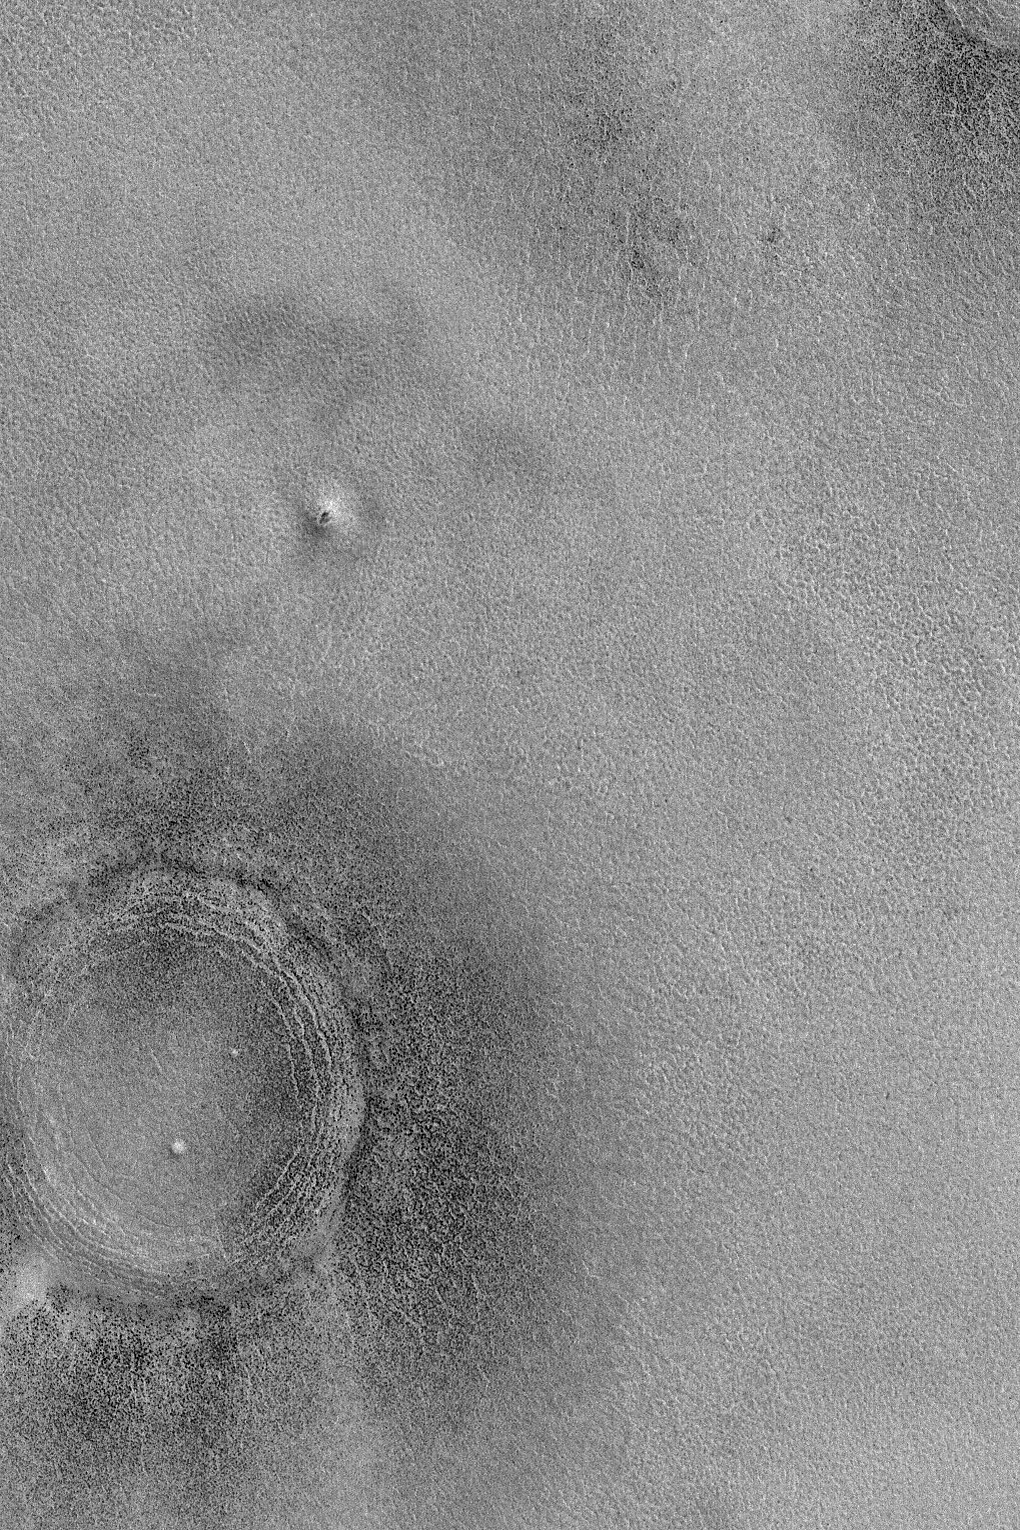

Northern Plains “Crater”

10 December 2004
The lower left (southwest) corner of this Mars Global Surveyor (MGS) Mars Orbiter Camera (MOC) image shows the location of a somewhat filled and buried meteor impact crater on the northern plains of Mars. The dark dots are boulders. A portion of a similar feature is seen in the upper right (northeast) corner of the image. This picture, showing landforms (including the odd mound north/northeast of the crater) that are typical of the martian northern lowland plains, was obtained as part of the MGS MOC effort to support the search for a landing site for the Phoenix Mars Scout lander. Phoenix will launch in 2007 and land on the northern plains in 2008. This image is located near 68.0°N, 227.4°W, and covers an area approximately 3 km (1.9 mi) wide. The scene is illuminated by sunlight from the lower left.

Credit: NASA/JPL/Malin Space Science Systems